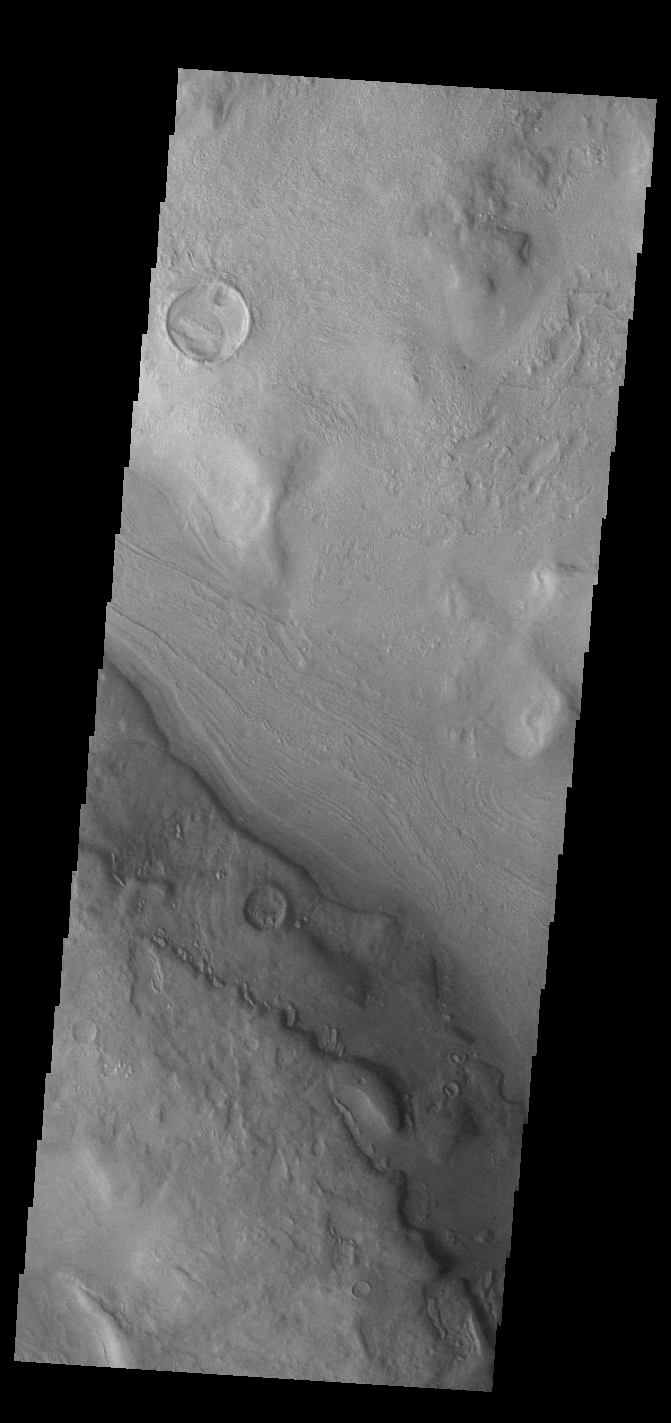

Reull Vallis

This VIS image shows a short section of Reull Vallis. Reull Vallis starts in Promethei Terra and empties into Hellas Plainitia. On the floor of this channel are ridged and grooved materials. In other sections of the channel these materials appear to deflect around obstacles. These features are proposed to be ice-rich materials similar to glaciers on Earth. Reull Vallis is 1051km (653 miles) long.

Credit: NASA/JPL-Caltech/ASU